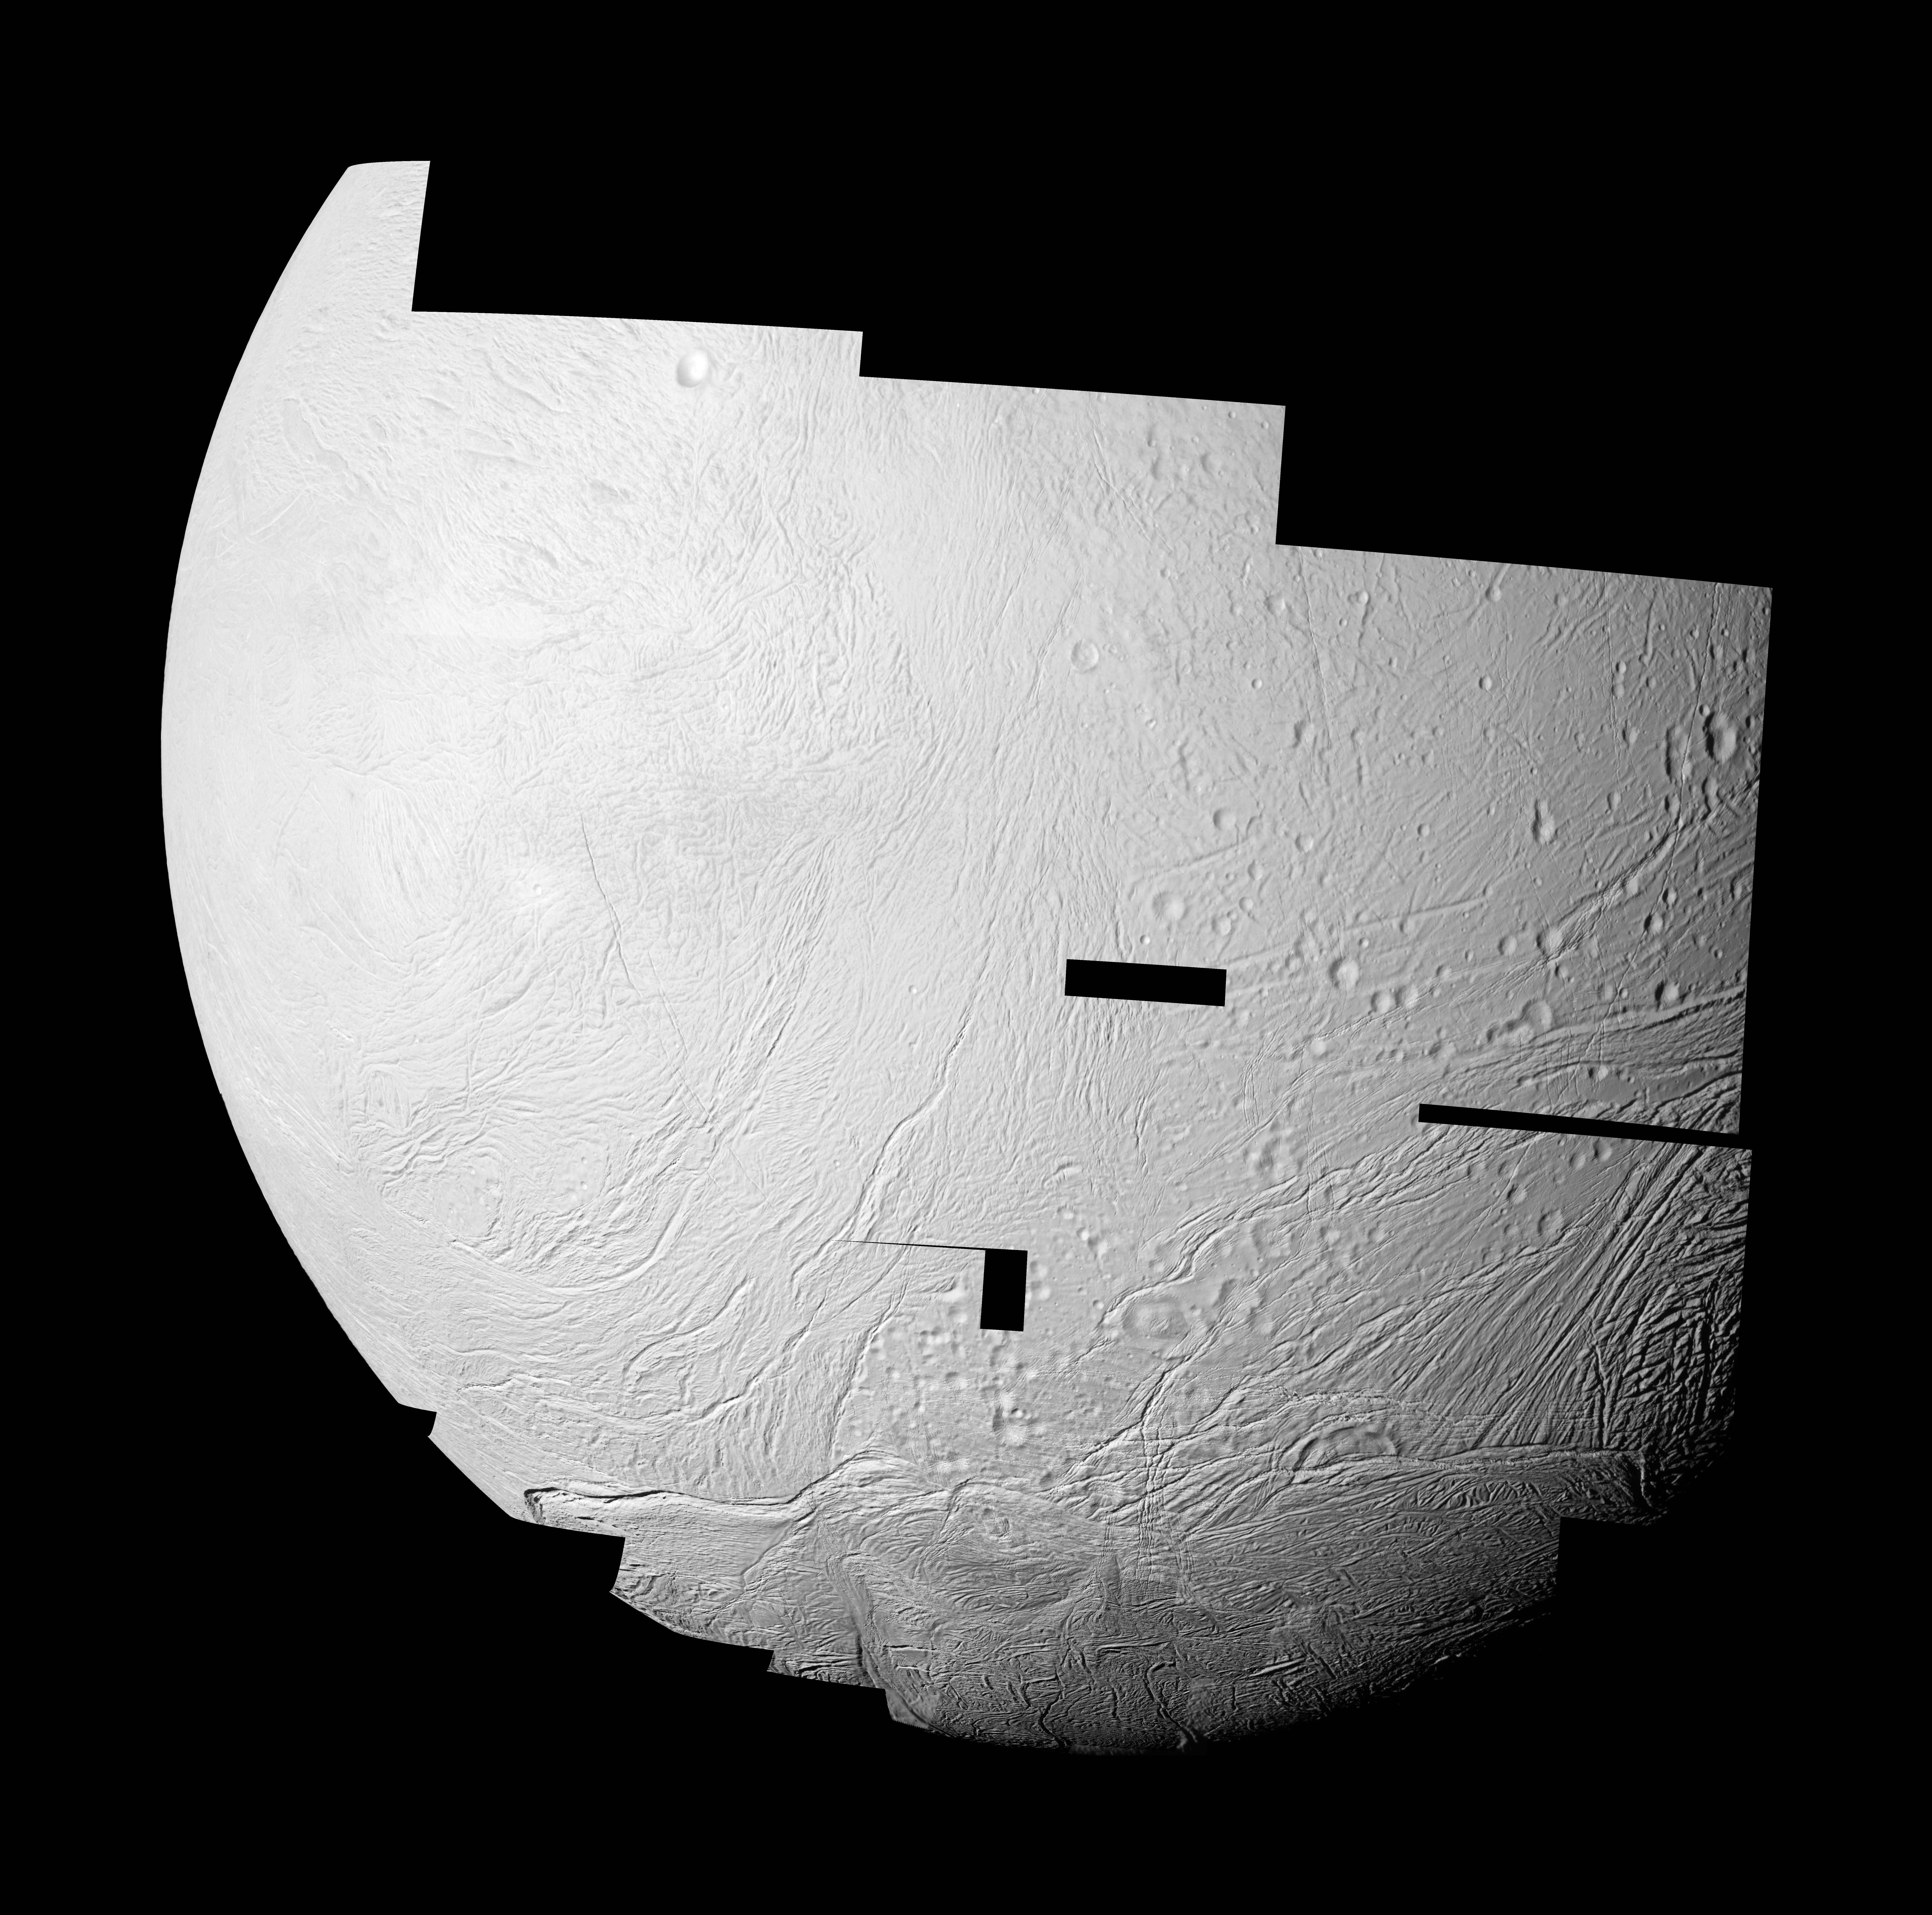

New to Old on Enceladus

Figure 1

This mosaic features the highest resolution data yet captured by NASA’s Cassini spacecraft of the leading, or western, hemisphere of Saturn’s moon Enceladus. It shows where the newly created terrain of this geologically active moon’s south polar region meets older, crater-filled terrain further north. The mosaic also shows tectonically disrupted terrain of intermediate age in other areas.

Previous images of the leading hemisphere of the moon in these areas had low resolution or dim light. In this mosaic, 25 images were re-projected to an orthographic map projection. These new images were obtained at a low phase angle in which Enceladus was well lit by the sun. They give Cassini scientists a detailed picture of the complicated tectonic history of the moon.

Several geological terrains can be distinguished in this image. The youngest is the south polar terrain at bottom. The oldest terrain can be seen in the most heavily cratered plains. Terrains of intermediate age are visible in areas of grooved terrains where craters are visible, but where the cratering is not as dense as the oldest cratered plains. Two “islands” of older terrain are visible in the lower left of the image, separated by wide lanes of grooved terrain. The geological relationships revealed in this mosaic will help scientists to reconstruct the exotic surface history of Enceladus.

A map of the rest of the hemisphere (see PIA11684) also shows the transition from the moon’s more recently formed south polar terrain to older terrains in the north of this hemisphere of Enceladus. Some of the images of this mosaic, captured at an even higher resolution, are available in another mosaic focusing on the south polar region (see PIA11686).

This image mosaic and others like it from the close flyby of Enceladus on Nov. 21, 2009, are among the best visible light images Cassini will capture of the region around the “tiger stripes,” the fissures that spray icy particles, water vapor and organic compounds, before the moon’s south polar region enters winter darkness for the coming years. Cassini scientists will use these new images to study geological activity associated with tiger stripes and their effects on the surrounding terrain. This information, coupled with observations by Cassini’s other instruments, will address the question of whether reservoirs of liquid water exist beneath the surface of the moon. See PIA11114 and PIA08386 to learn more.

A second version of the image (see Figure 1), which appears slightly darker than the original, has been contrast-enhanced to increase visibility of surface features.

This view looks toward the area between the leading hemisphere and Saturn-facing side of Enceladus (504 kilometers, 313 miles across). This view is centered on terrain at 20 degrees south latitude, 40 degrees west longitude.

The images were obtained in visible light with the Cassini spacecraft narrow-angle camera on Nov. 21, 2009. The images were acquired at distances of approximately 3,200 to 23,000 kilometers (2,000 to 14,000 miles) from Enceladus and at a sun-Enceladus-spacecraft, or phase, angle of 34 degrees. Image scale is about 50 meters (165 feet) per pixel.

The Cassini-Huygens mission is a cooperative project of NASA, the European Space Agency and the Italian Space Agency. The Jet Propulsion Laboratory, a division of the California Institute of Technology in Pasadena, manages the mission for NASA’s Science Mission Directorate in Washington. The Cassini orbiter and its two onboard cameras were designed, developed and assembled at JPL. The imaging team is based at the Space Science Institute, Boulder, Colo.

Credit: NASA/JPL/Space Science Institute